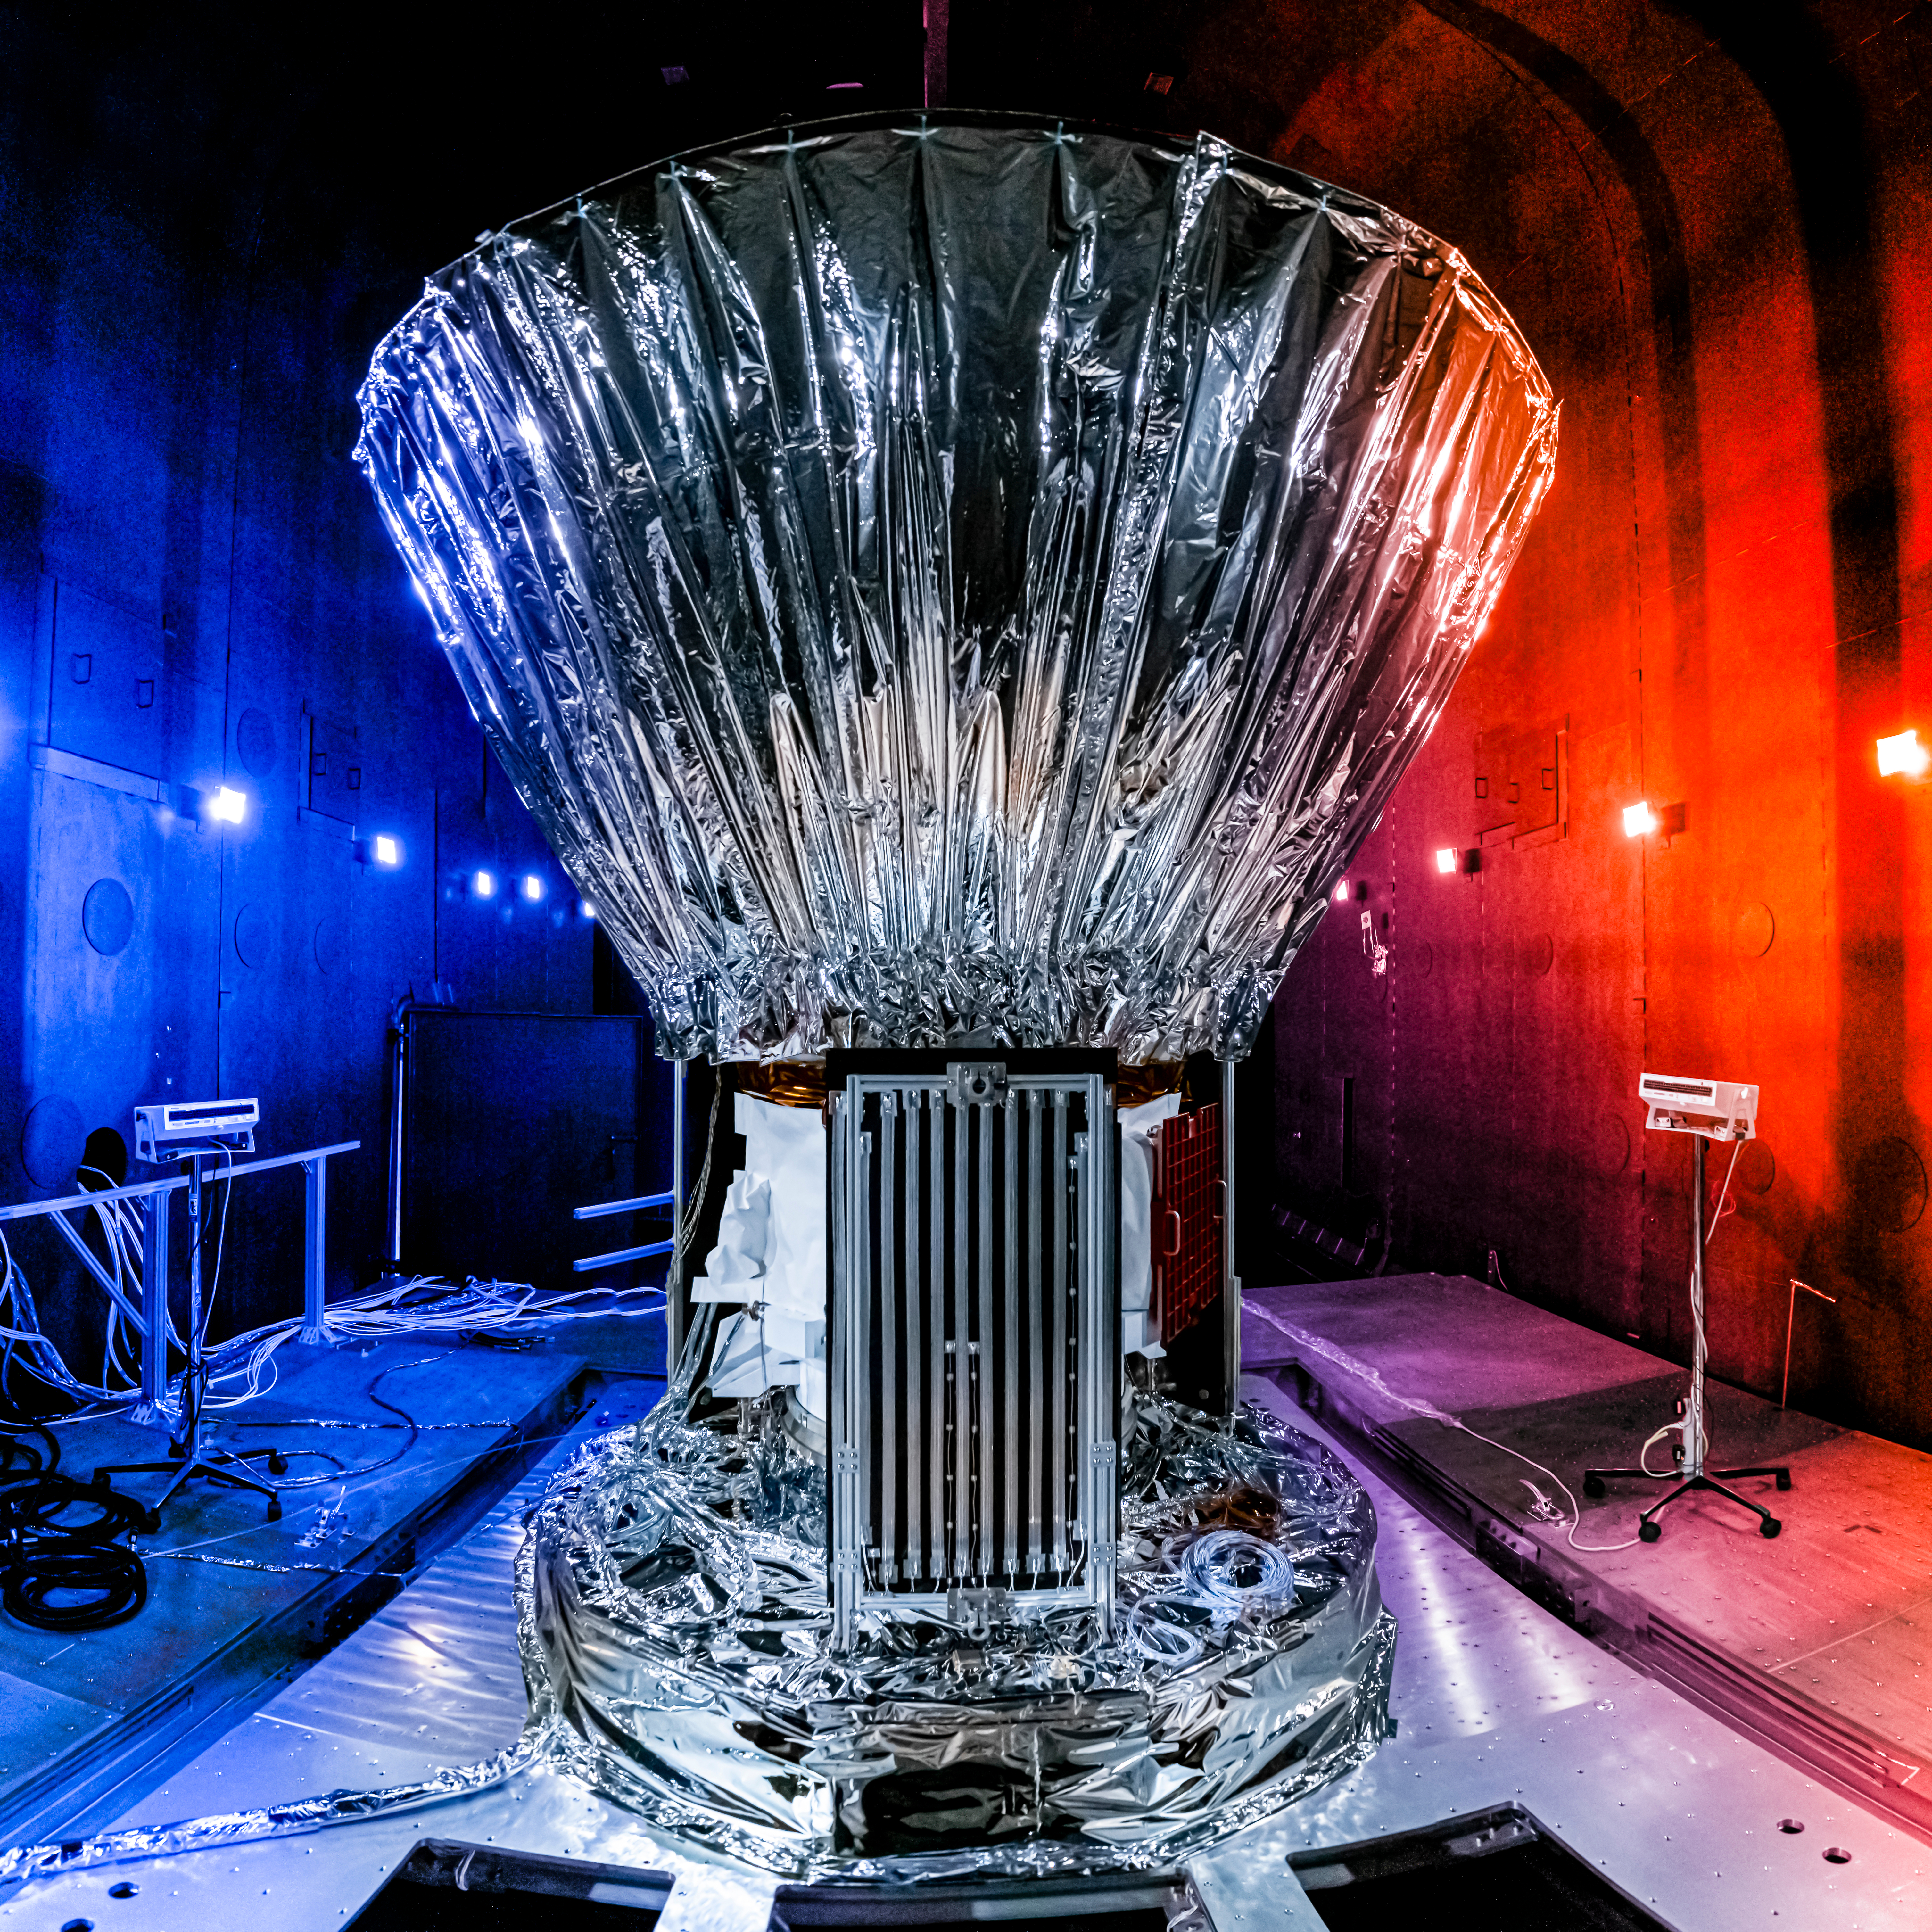

SPHEREx Prepared for Thermal Vacuum Testing

NASA’s SPHEREx observatory is installed in the Titan Thermal Vacuum (TVAC) test Chamber at BAE Systems in Boulder, Colorado, in June 2024. As part of the test setup, the spacecraft and photon shield are covered in multilayer insulation and blankets and surrounded by ground support equipment.

Short for Spectro-Photometer for the History of the Universe, Epoch of Reionization and Ices Explorer, SPHEREx will create a map of the cosmos like no other. Using a technique called spectroscopy to image the entire sky in 102 wavelengths of infrared light, SPHEREx will gather information about the composition of and distance to millions of galaxies and stars. With this map, scientists will study what happened in the first fraction of a second after the big bang, how galaxies formed and evolved, and the origins of water in planetary systems in our galaxy.

SPHEREx is managed by NASA’s Jet Propulsion Laboratory for the Astrophysics Division within the agency’s Science Mission Directorate in Washington. BAE Systems (formerly Ball Aerospace) built the telescope and the spacecraft bus. The science analysis of the SPHEREx data will be conducted by a team of scientists located at 10 institutions in the U.S., two in South Korea, and one in Taiwan. Data will be processed and archived at IPAC at Caltech, which manages JPL for NASA. The mission principal investigator is based at Caltech with a joint JPL appointment. The SPHEREx dataset will be publicly available.

Credit: NASA/JPL-Caltech/BAE Systems